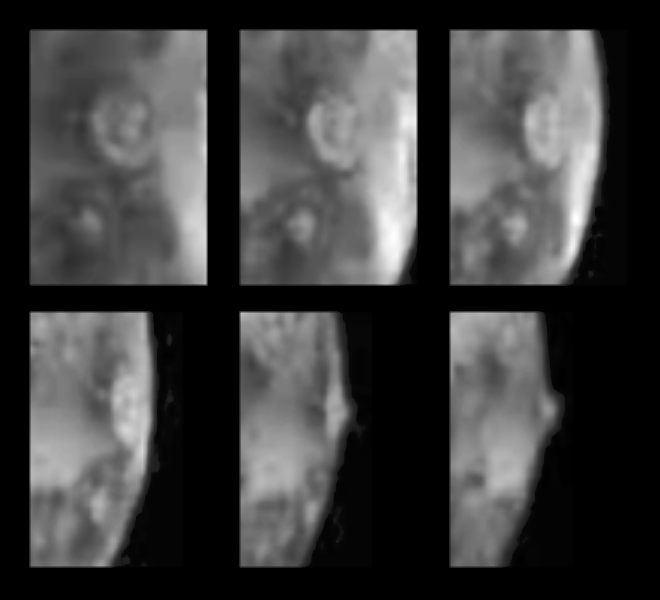

Active Volcanic Eruptions on Io

Six views of the volcanic plume named Prometheus, as seen against Io’s disk and near the bright limb (edge) of the satellite by the SSI camera on the Galileo spacecraft during its second (G2) orbit of Jupiter. North is to the top of each frame. To the south-southeast of Prometheus is another bright spot that appears to be an active plume erupting from a feature named Culann Patera. Prometheus was active 17 years ago during both Voyager flybys, but no activity was detected by Voyager at Culann. Both of these plumes were seen to glow in the dark in an eclipse image acquired by the imaging camera during Galileo’s first (G1) orbit, and hot spots at these locations were detected by Galileo’s Near-Infrared Mapping Spectrometer.

The plumes are thought to be driven by heating sulfur dioxide in Io’s subsurface into an expanding fluid or “geyser.” The long-lived nature of these eruptions requires that a substantial supply of sulfur dioxide must be available in Io’s subsurface, similar to groundwater. Sulfur dioxide gas condenses into small particles of “snow” in the expanding plume, and the small particles scatter light and appear bright at short wavelengths. The images shown here were acquired through the shortest-wavelength filter (violet) of the Galileo camera. Prometheus is about 300 km wide and 75 km high and Culann is about 150 km wide and less than 50 km high. The images were acquired on September 4, 1996 at a range of 2,000,000 km (20 km/pixel resolution). Prometheus is named after the Greek fire god and Culann is named after the Celtic smith god.

The Jet Propulsion Laboratory, Pasadena, CA manages the Galileo mission for NASA’s Office of Space Science, Washington, DC. JPL is an operating division of California Institute of Technology (Caltech).

Credit: NASA/JPL/University of Arizona